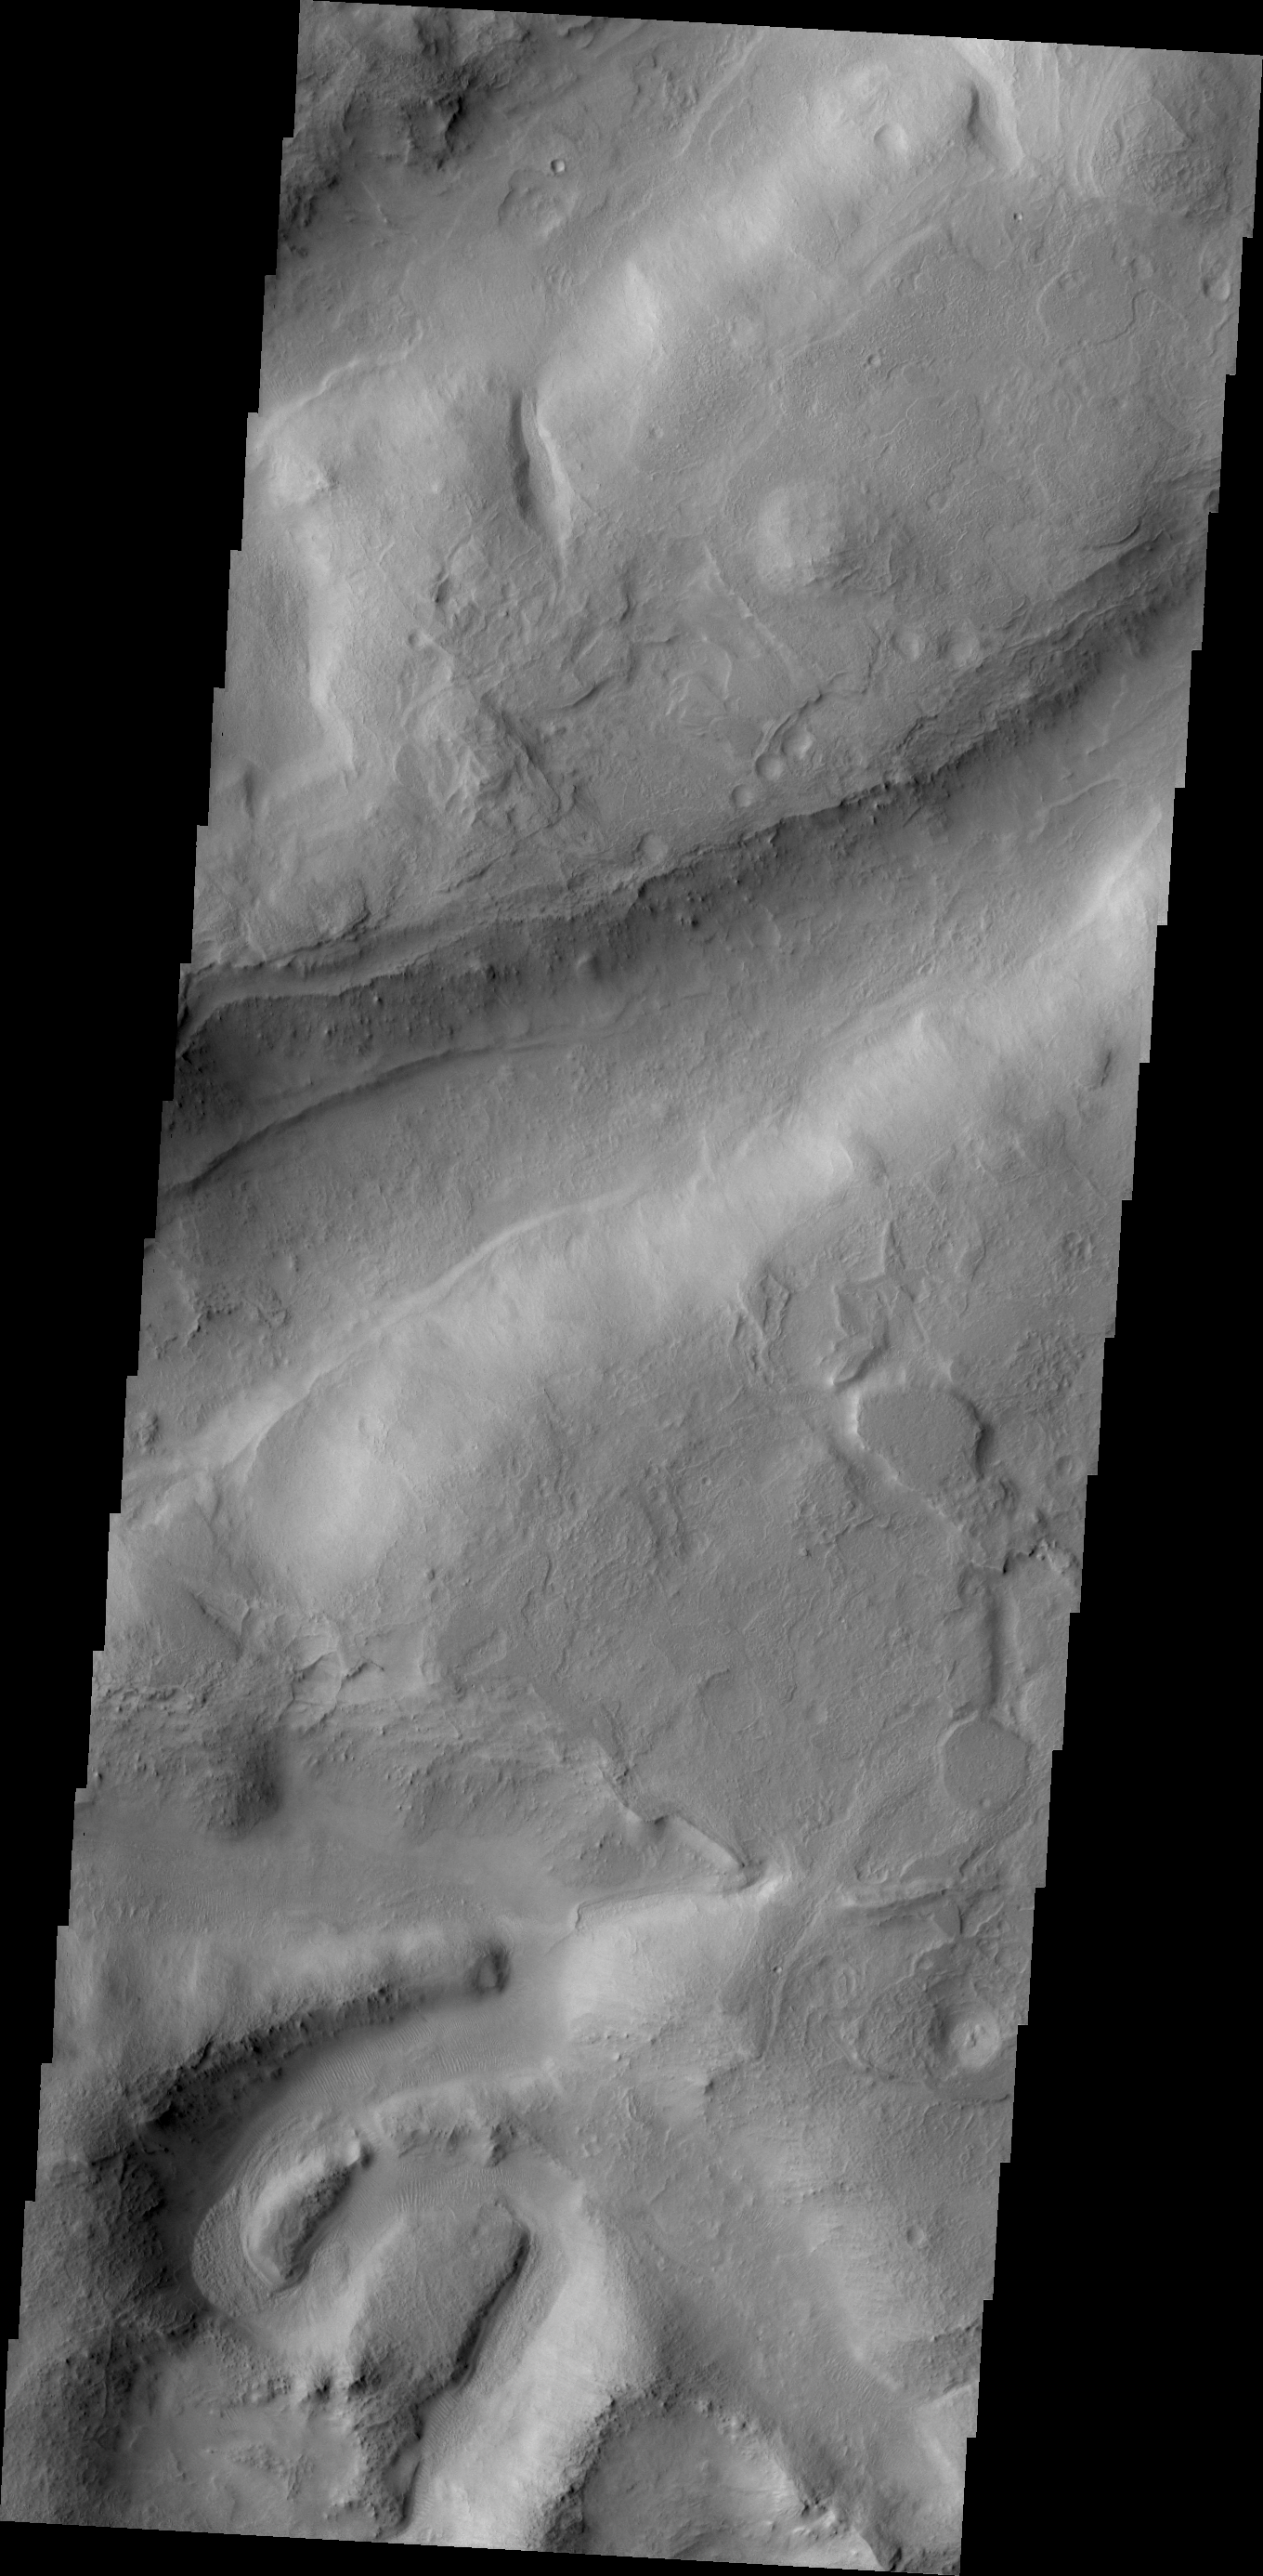

Terra Sabaea

Northern Terra Sabea is dissected by numerous fractures and channels.

Credit: NASA/JPL/ASU